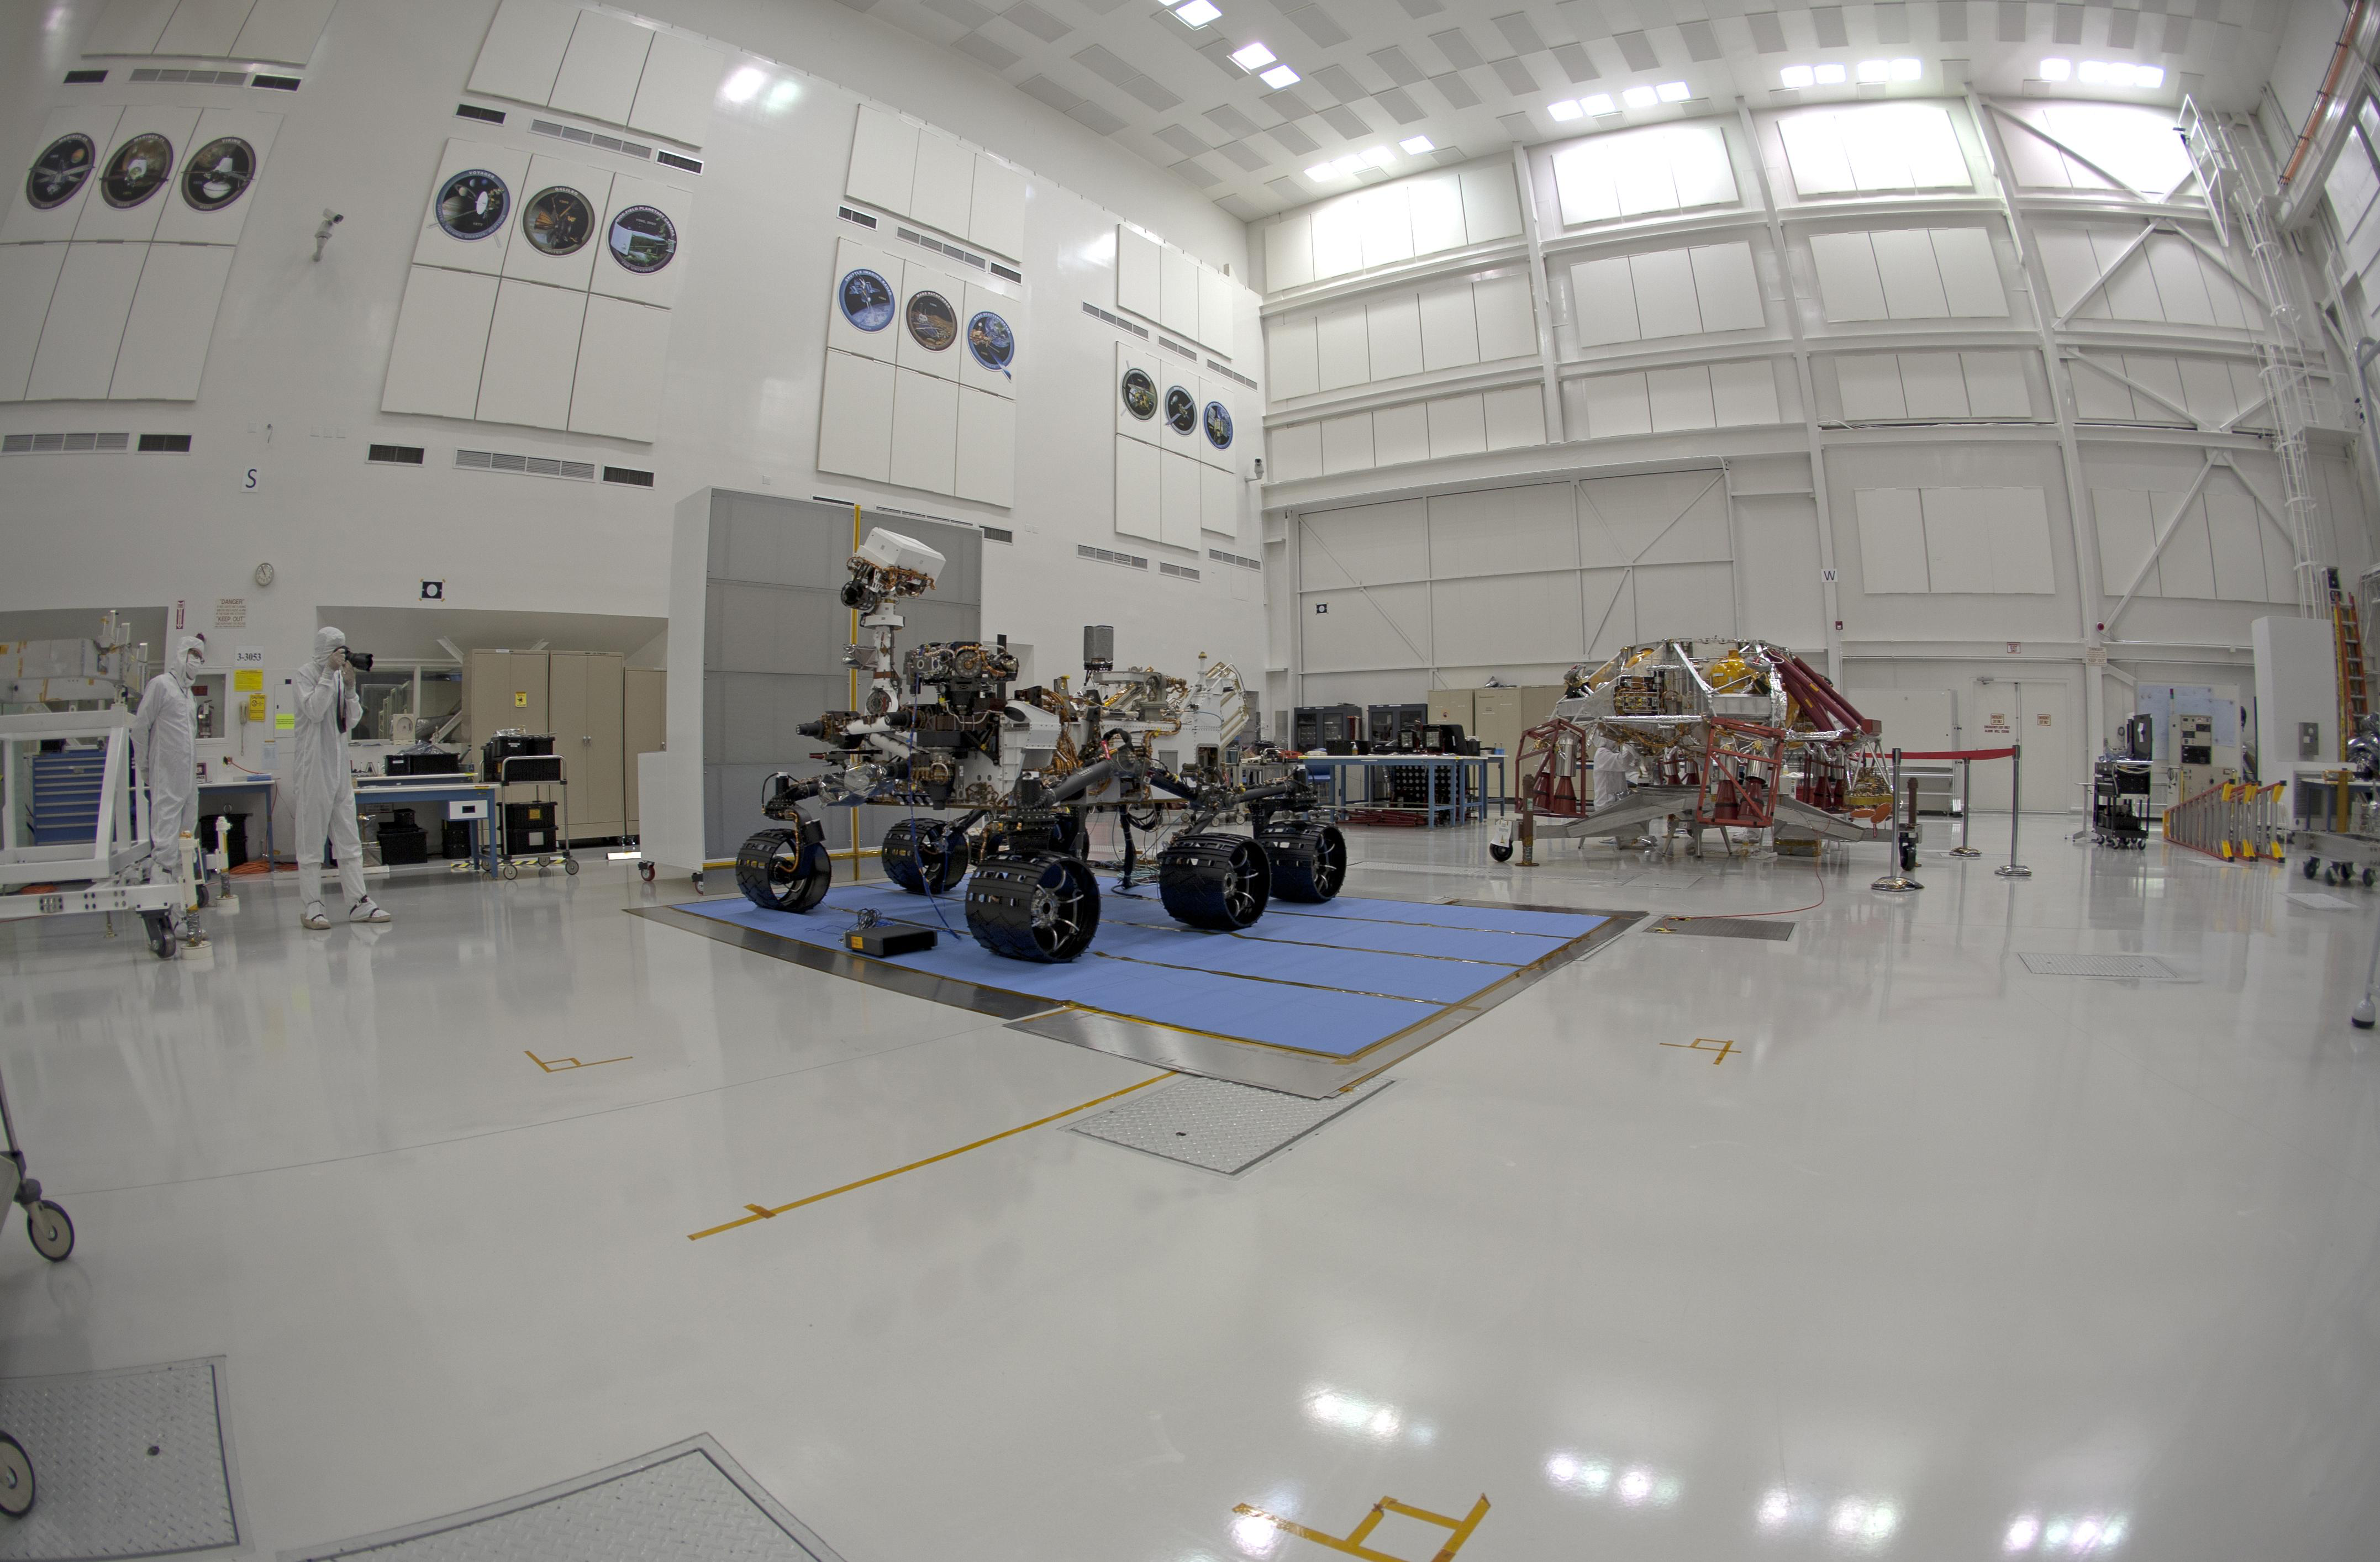

Stereo (Left) Fish-eye View of NASA’s Curiosity Rover and its Powered Descent Vehicle

NASA’s Curiosity rover and its powered descent vehicle pose for photographs prior to being integrated for launch at JPL’s Spacecraft Assembly Facility. Curiosity, the largest and most robust planetary rover ever built, will be able to navigate over obstacles 25 inches (65 centimeters) in height while exploring Gale Crater on Mars.

NASA’s Jet Propulsion Laboratory, a division of the California Institute of Technology, Pasadena, Calif., manages the Mars Science Laboratory Project for the NASA Science Mission Directorate, Washington.

Credit: NASA/JPL-Caltech